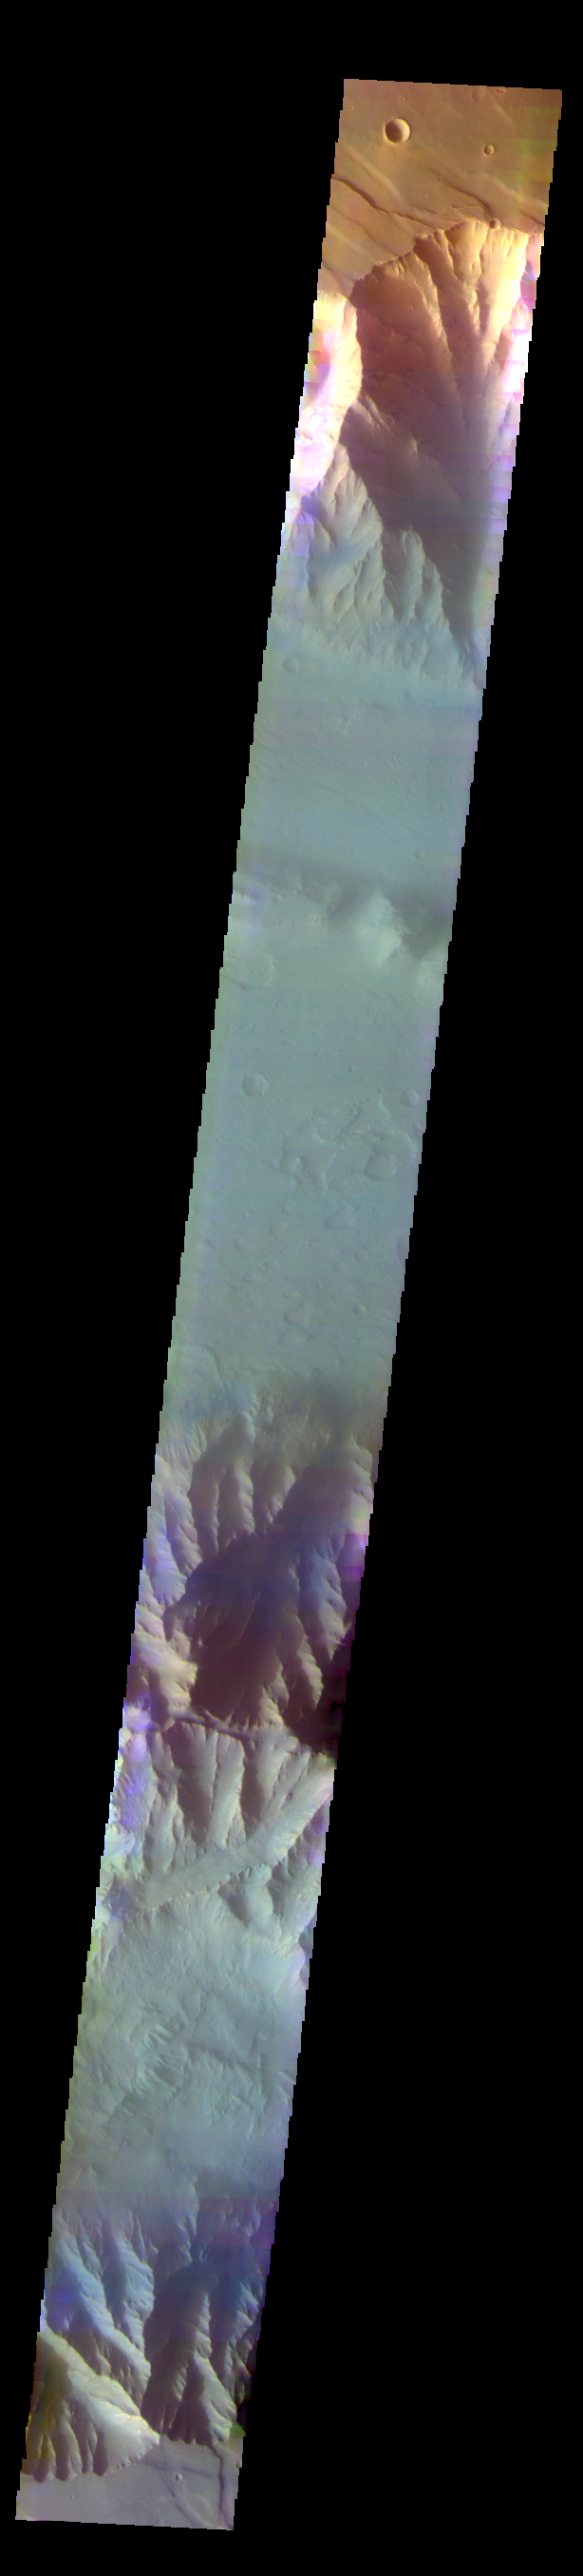

Coprates Chasma – False Color

The THEMIS VIS camera contains 5 filters. The data from different filters can be combined in multiple ways to create a false color image. These false color images may reveal subtle variations of the surface not easily identified in a single band image. Today’s false color image shows part of Coprates Chasma. The pale blueish regions over the low elevations of the chasma may be an atmospheric haze.

Credit: NASA/JPL-Caltech/ASU